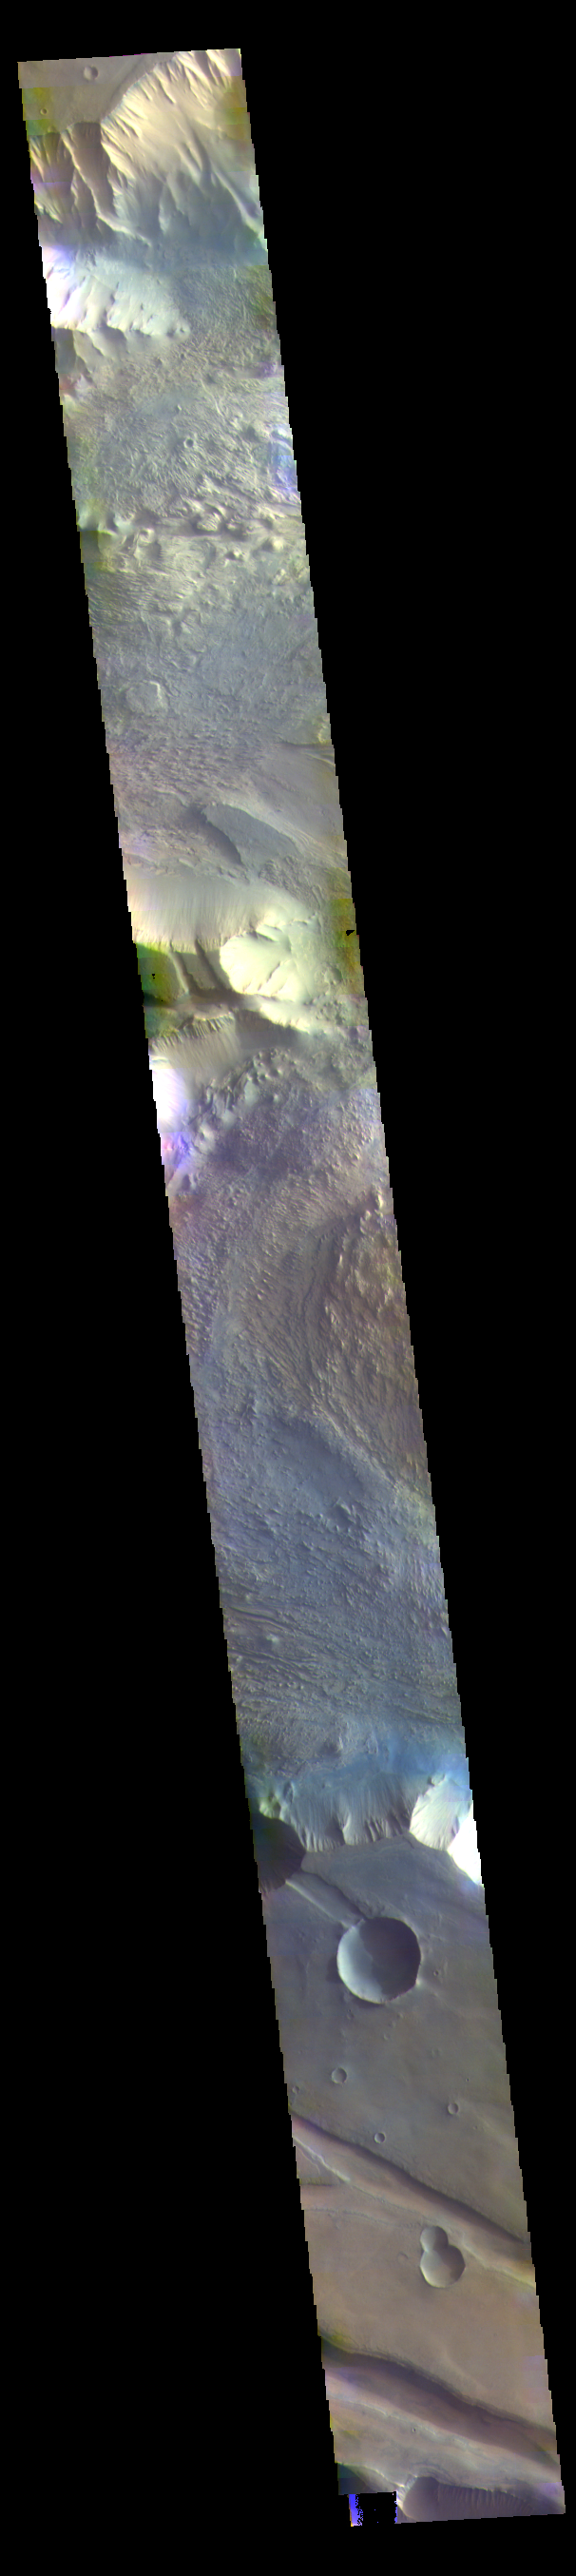

Candor Chasma – False Color

The THEMIS VIS camera contains 5 filters. The data from different filters can be combined in multiple ways to create a false color image. These false color images may reveal subtle variations of the surface not easily identified in a single band image. Today’s false color image shows part of western Candor Chasma. Candor Chasma is one of the largest canyons that make up Valles Marineris. It is approximately 810 km long (503 miles) and has is divided into two regions — eastern and western Candor. Candor is located south of Ophir Chasma and north of Melas Chasma. The border with Melas Chasma contains many large landslide deposits. The floor of Candor Chasma includes a variety of landforms, including layered deposits, dunes, landslide deposits and steep sided cliffs and mesas. Many forms of erosion have shaped Candor Chasma. There is evidence of wind and water erosion, as well as significant gravity driven mass wasting (landslides).

Credit: NASA/JPL-Caltech/ASU